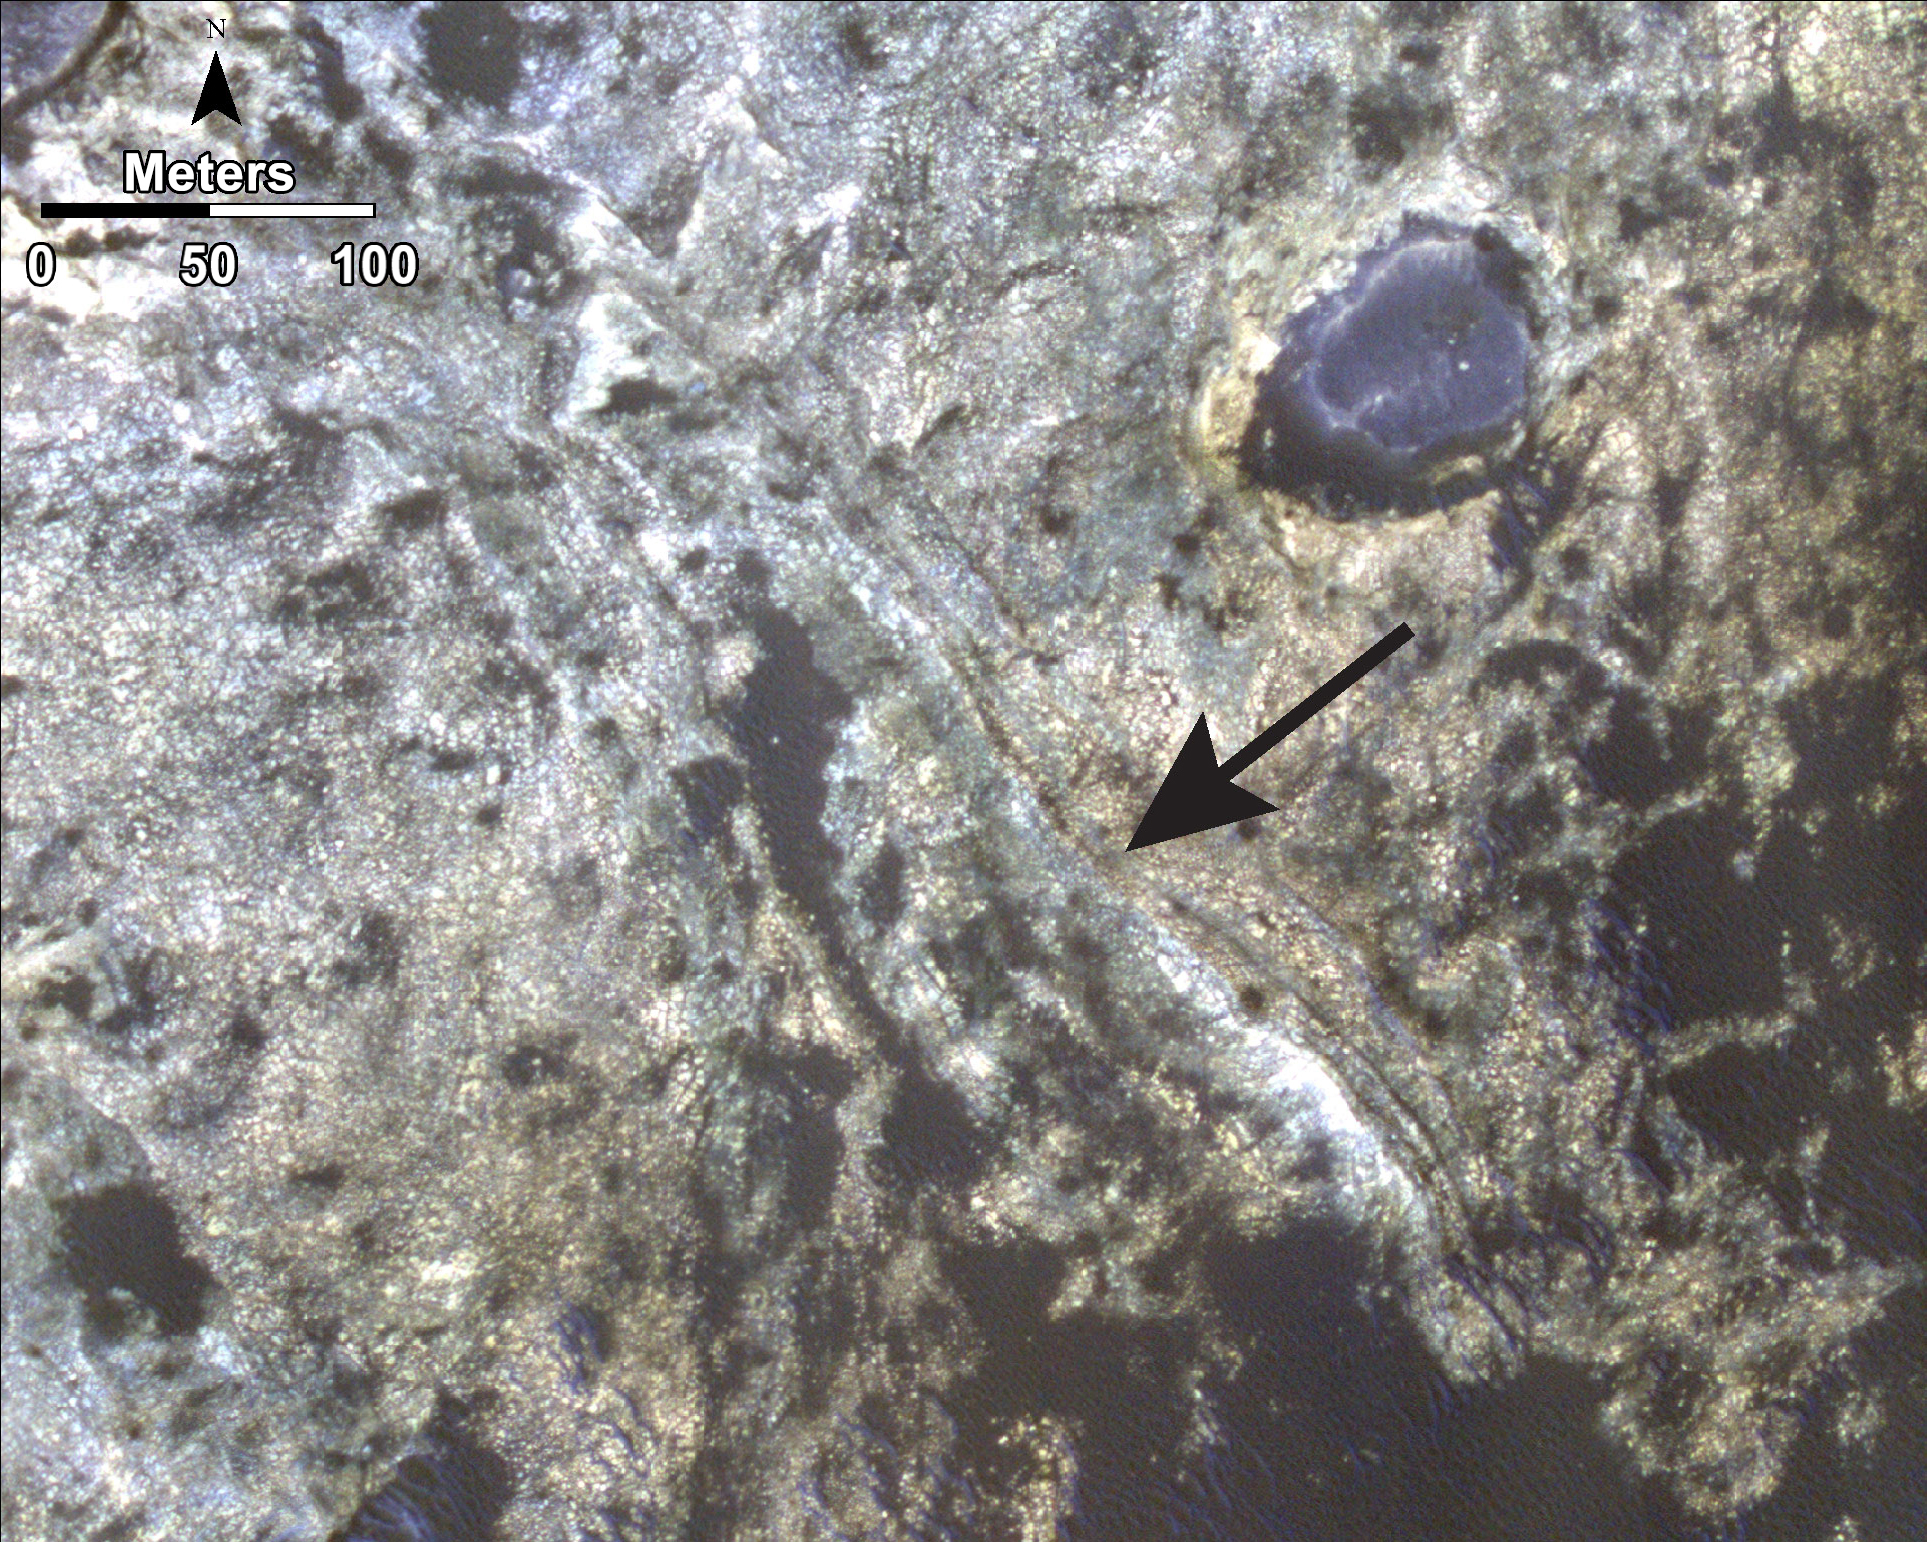

Bands on the ‘Murray Formation’

This image, taken with the High Resolution Imaging Science Experiment (HiRISE) camera, shows distinct bands of alternating tone and brightness within the “Murray Formation” on Mars. Outcrops like this are common throughout the formation, although the origin of the banding is unknown. These bands may represent aqueous processes that occurred either during or after the sediments of Murray Formation were deposited.

HiRISE is one of six instruments on NASA’s Mars Reconnaissance Orbiter. The University of Arizona, Tucson, operates HiRISE, which was built by Ball Aerospace & Technologies Corp., Boulder, Colorado. NASA’s Jet Propulsion Laboratory, a division of the California Institute of Technology in Pasadena, manages the Mars Reconnaissance Orbiter and Mars Science Laboratory projects for NASA’s Science Mission Directorate, Washington.

Credit: NASA/JPL-Caltech/Univ. of Arizona